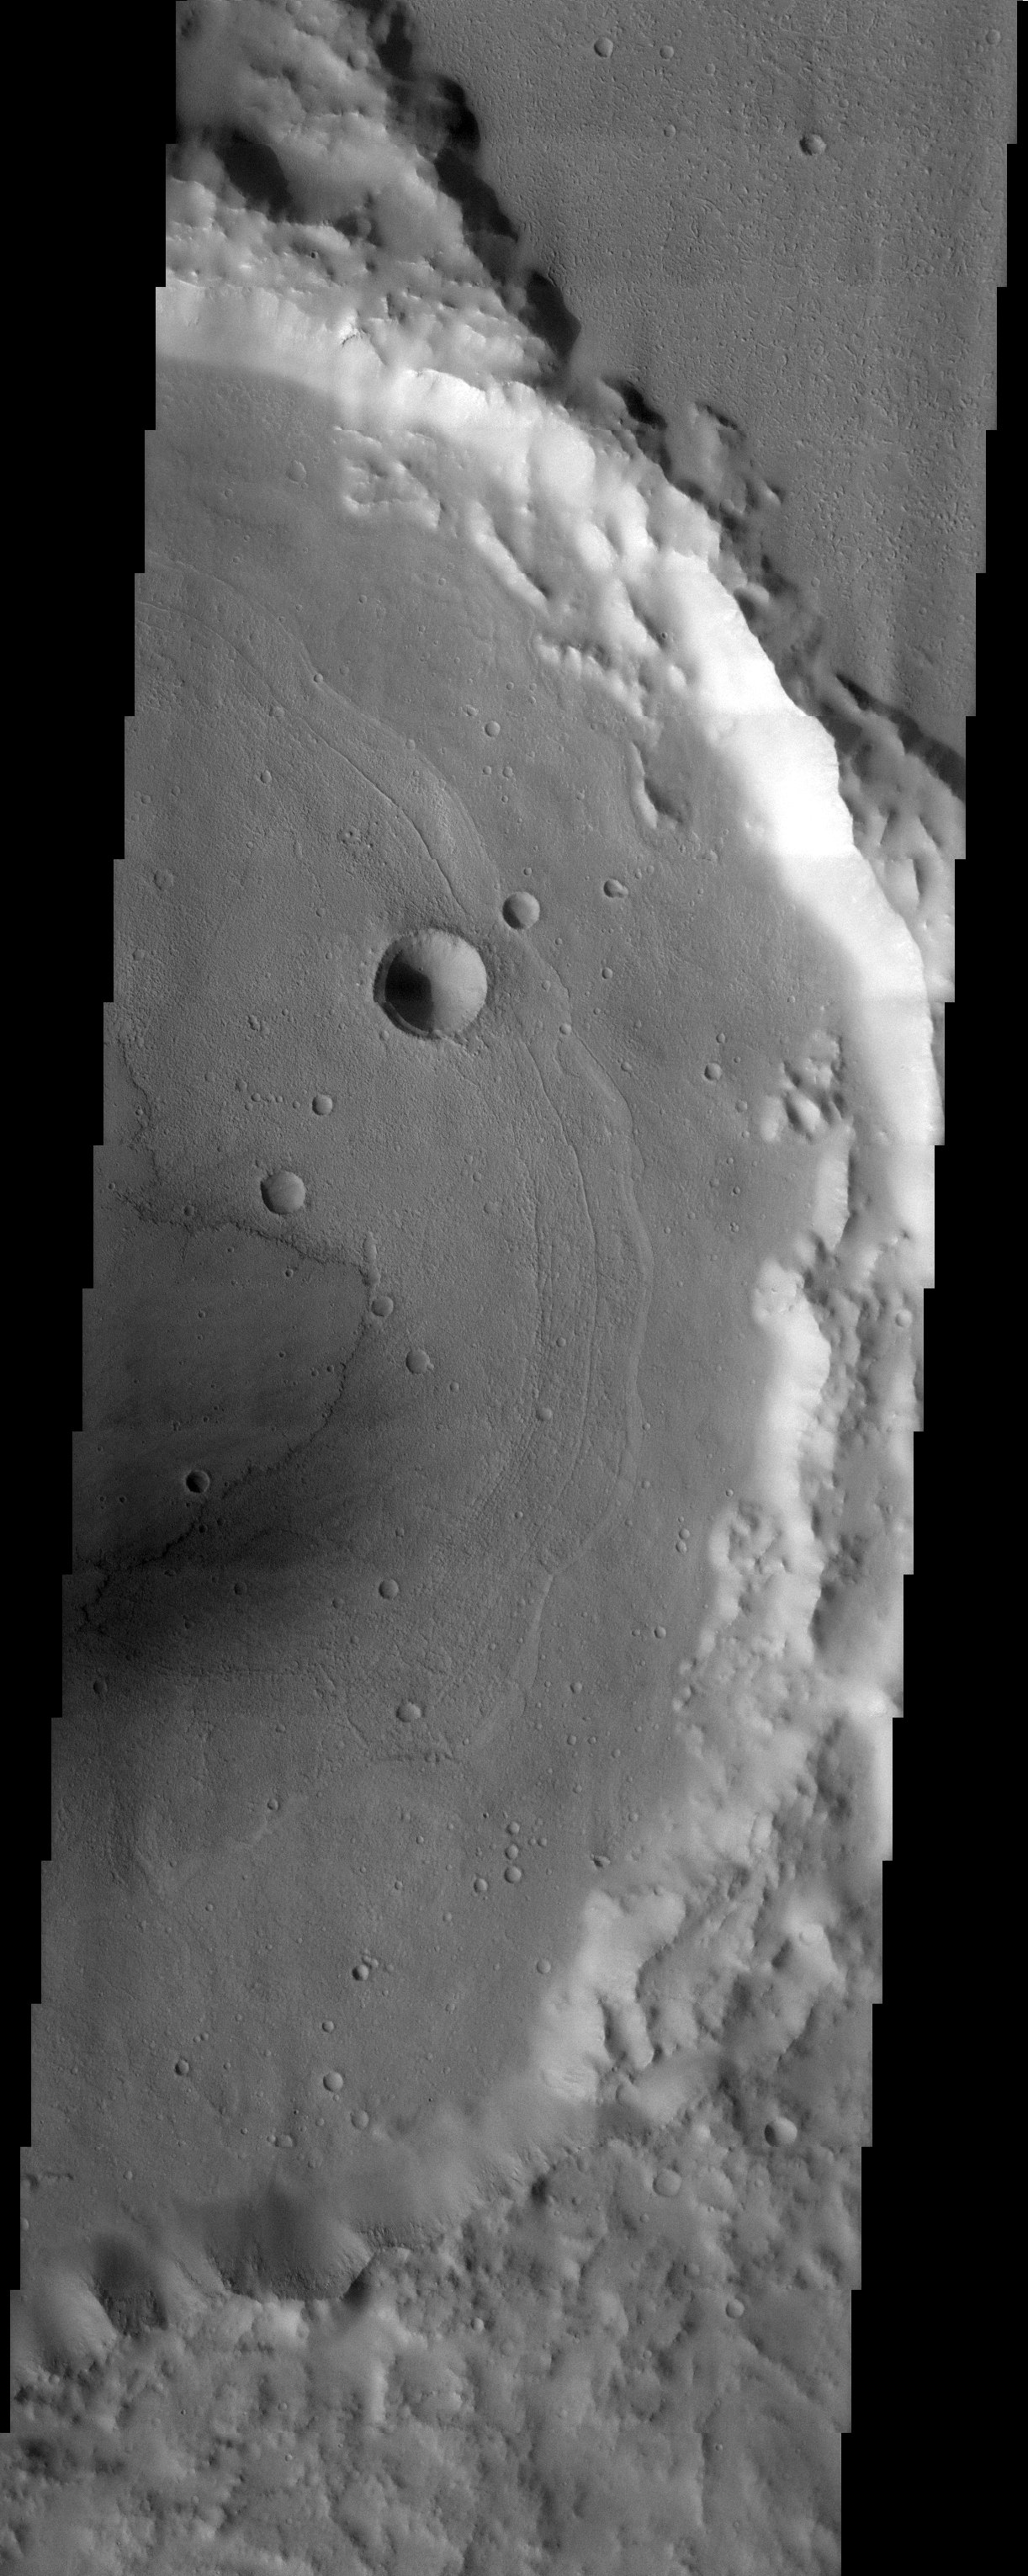

Concentric Crater Floor Deposits in Daedalia Planum

Released 3 September 2003

Concentric crater floor deposits in Daedalia Planum. Lava flows appear to be converging on this crater from the northeast as well as on the crater floor. The concentric floor deposits may be the result of exposed and eroded layers of sediment that make up the crater floor.

Image information: VIS instrument. Latitude -22.3, Longitude 221.5 East (138.5 West). 19 meter/pixel resolution.

Note: this THEMIS visual image has not been radiometrically nor geometrically calibrated for this preliminary release. An empirical correction has been performed to remove instrumental effects. A linear shift has been applied in the cross-track and down-track direction to approximate spacecraft and planetary motion. Fully calibrated and geometrically projected images will be released through the Planetary Data System in accordance with Project policies at a later time.

NASA’s Jet Propulsion Laboratory manages the 2001 Mars Odyssey mission for NASA’s Office of Space Science, Washington, D.C. The Thermal Emission Imaging System (THEMIS) was developed by Arizona State University, Tempe, in collaboration with Raytheon Santa Barbara Remote Sensing. The THEMIS investigation is led by Dr. Philip Christensen at Arizona State University. Lockheed Martin Astronautics, Denver, is the prime contractor for the Odyssey project, and developed and built the orbiter. Mission operations are conducted jointly from Lockheed Martin and from JPL, a division of the California Institute of Technology in Pasadena.

Credit: NASA/JPL/Arizona State University